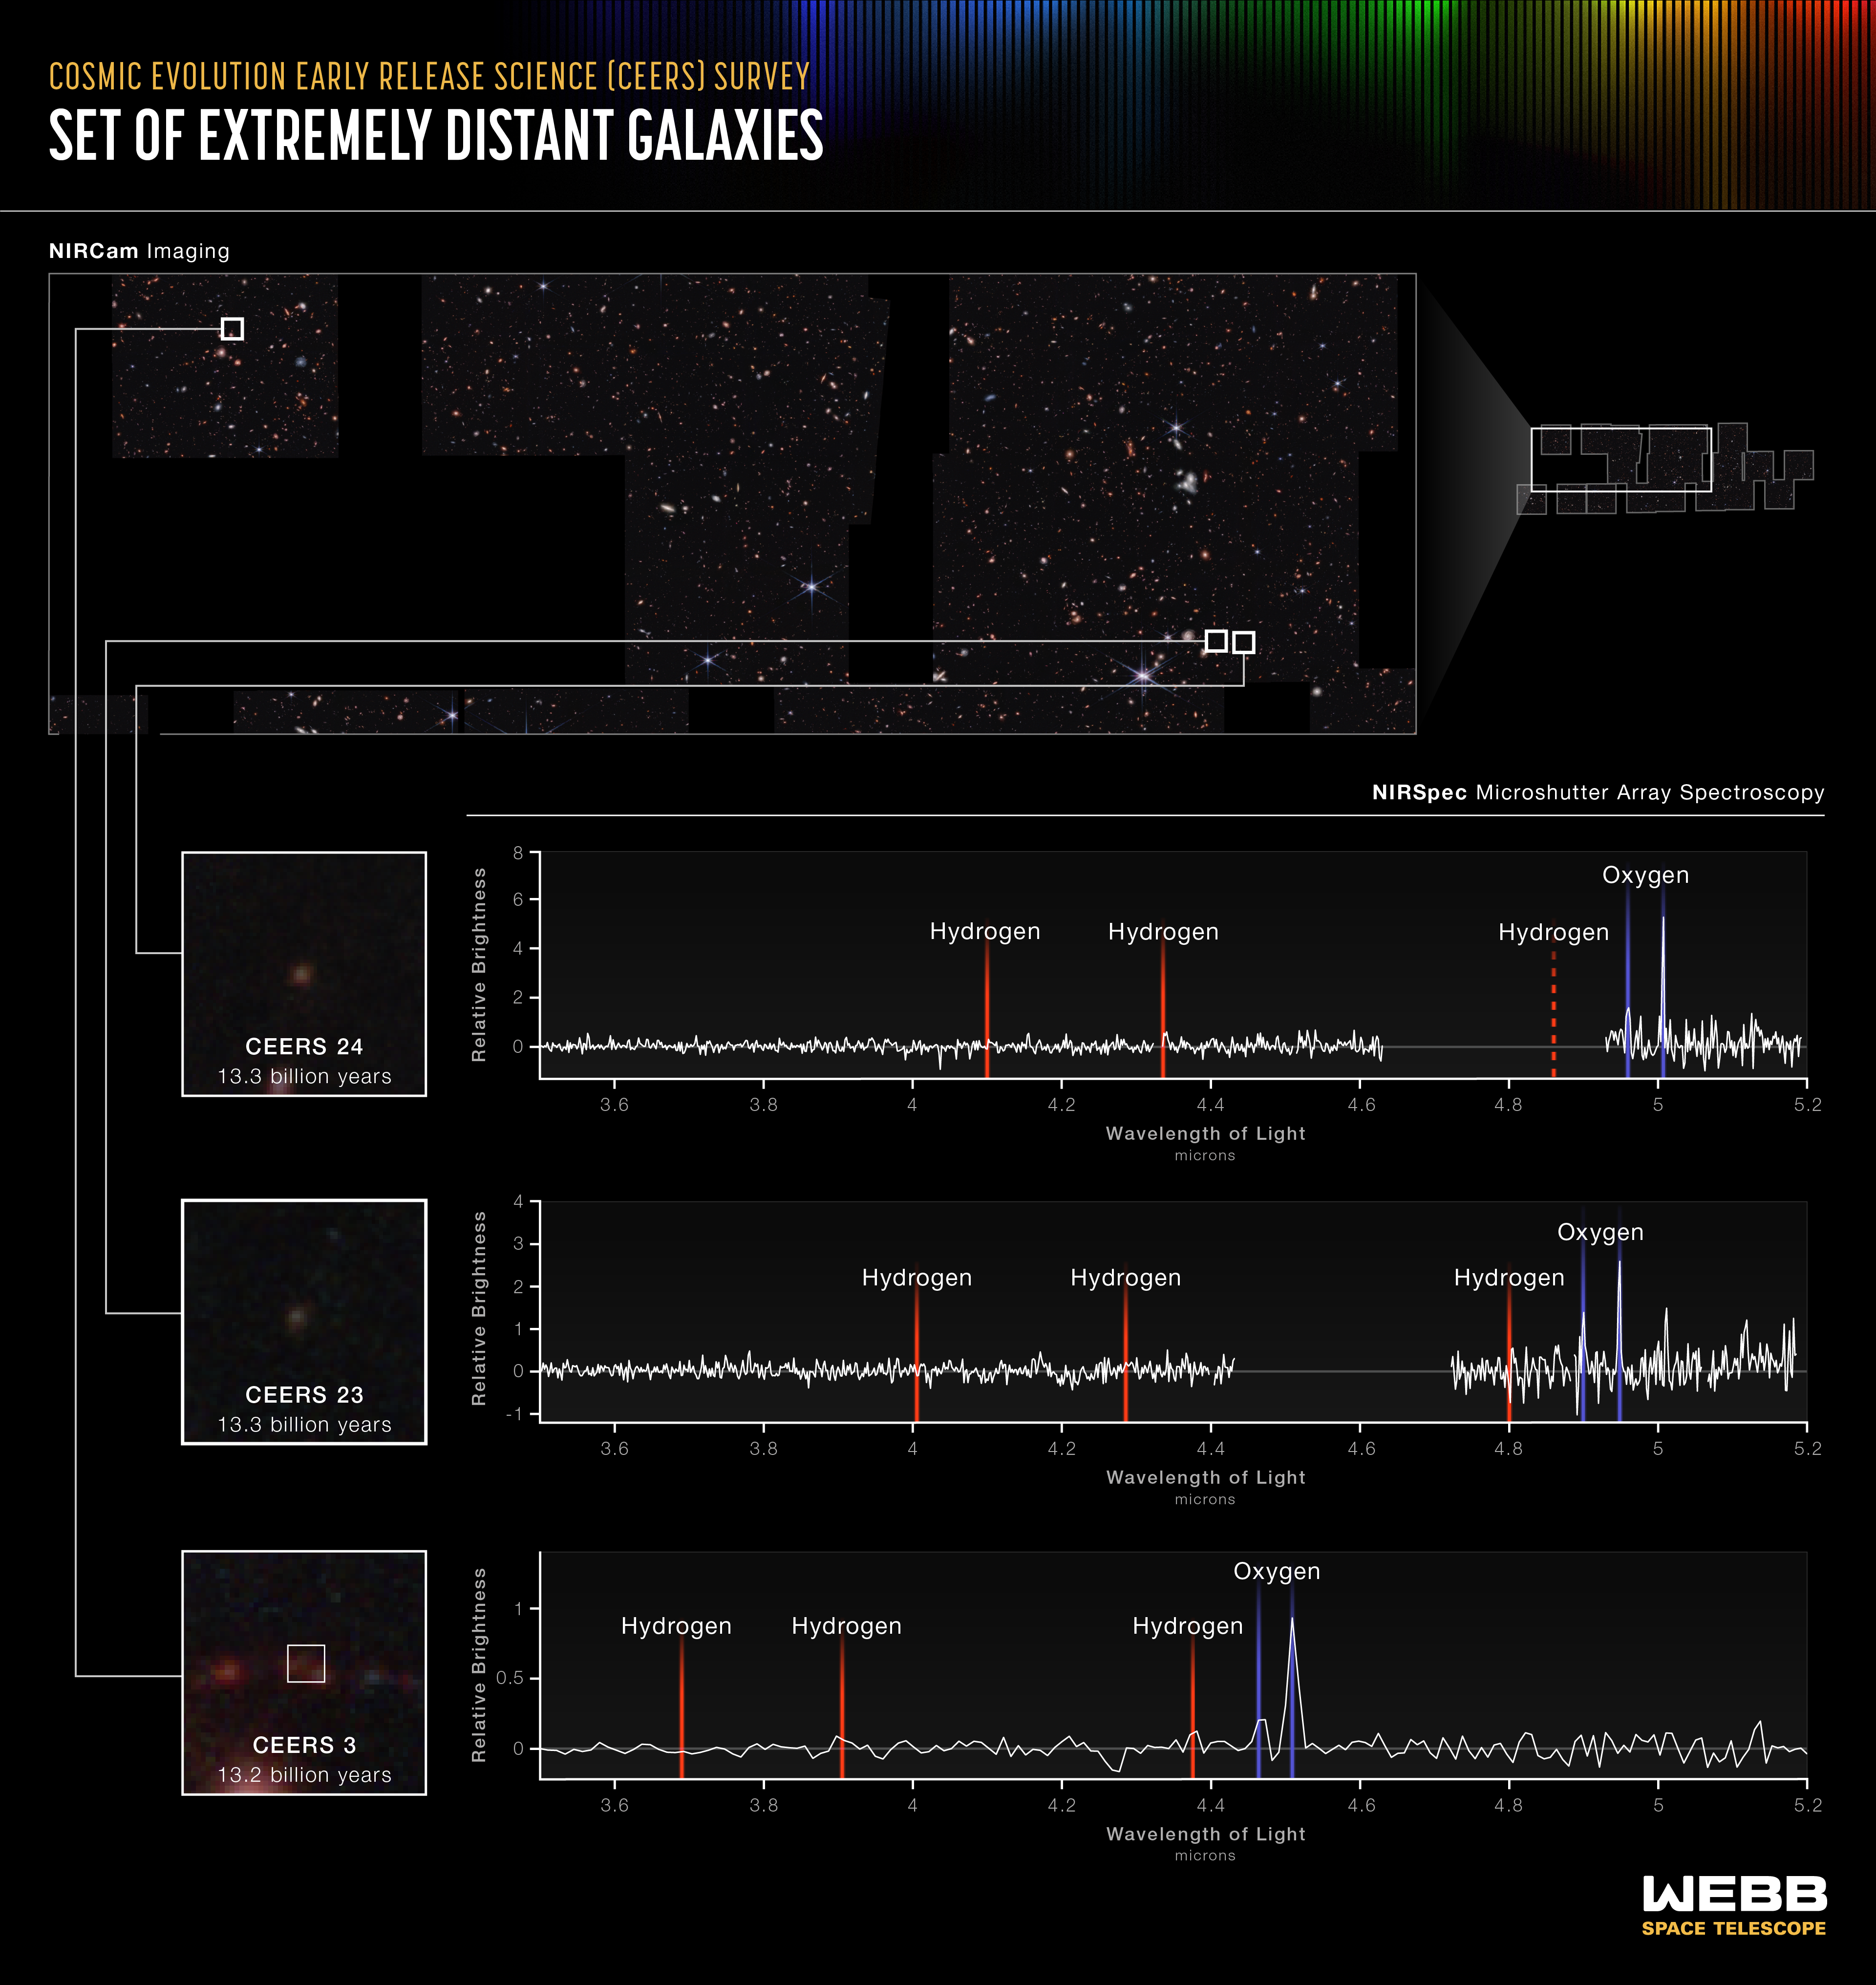

Set of Extremely Distant Galaxies (NIRSpec MSA Emission Spectra)

A team investigating data from Webb’s Cosmic Evolution Early Release Science (CEERS) Survey has already identified seven galaxies that existed when the universe was only 540 to 660 million years old. Some of the evidence is displayed above: Three lines appear in the same order – one hydrogen line followed by two ionized oxygen lines in each spectrum. Where this pattern falls reveals the redshift of each galaxy, showing researchers how long ago their light was emitted. CEERS 24 and CEERS 23 emitted their light 13.3 billion years ago, and CEERS 3 emitted its light 13.2 billion years ago.

Webb was not only the first to deliver images of these galaxies, but also the precise, highly detailed data known as spectra that reveal their compositions. “Some of the galaxies weren’t detected in previous deep fields, like the pioneering images from the Hubble Space Telescope,” explained Seiji Fujimoto, the CEERS researcher who led these discoveries and is based at the University of Texas at Austin. “This set, along with other distant galaxies we identify in the future, might change our understanding of star formation and galaxy evolution throughout cosmic history.”

Researchers have long expected to make these discoveries, but until Webb began its operations, they didn’t have sensitive enough space-based infrared instruments to capture extremely distant galaxies, which appear as miniature red dots in Webb’s images. “It’s very exciting to finally begin detailing the precise distances of these galaxies with Webb,” said Steven Finkelstein of the University of Texas at Austin, who leads the CEERS program.

What’s next for the team? “We’ll start characterizing these galaxies in detail, which are much fainter than any we’ve detected before,” Fujimoto added. “There is a lot more research to be done with these data and we are almost guaranteed to run into more surprises.”

Credit: Image: NASA, ESA, CSA, Leah Hustak (STScI); Science: Steve Finkelstein (UT Austin), Seiji Fujimoto (UT Austin), Pablo Arrabal Haro (NSF's NOIRLab)